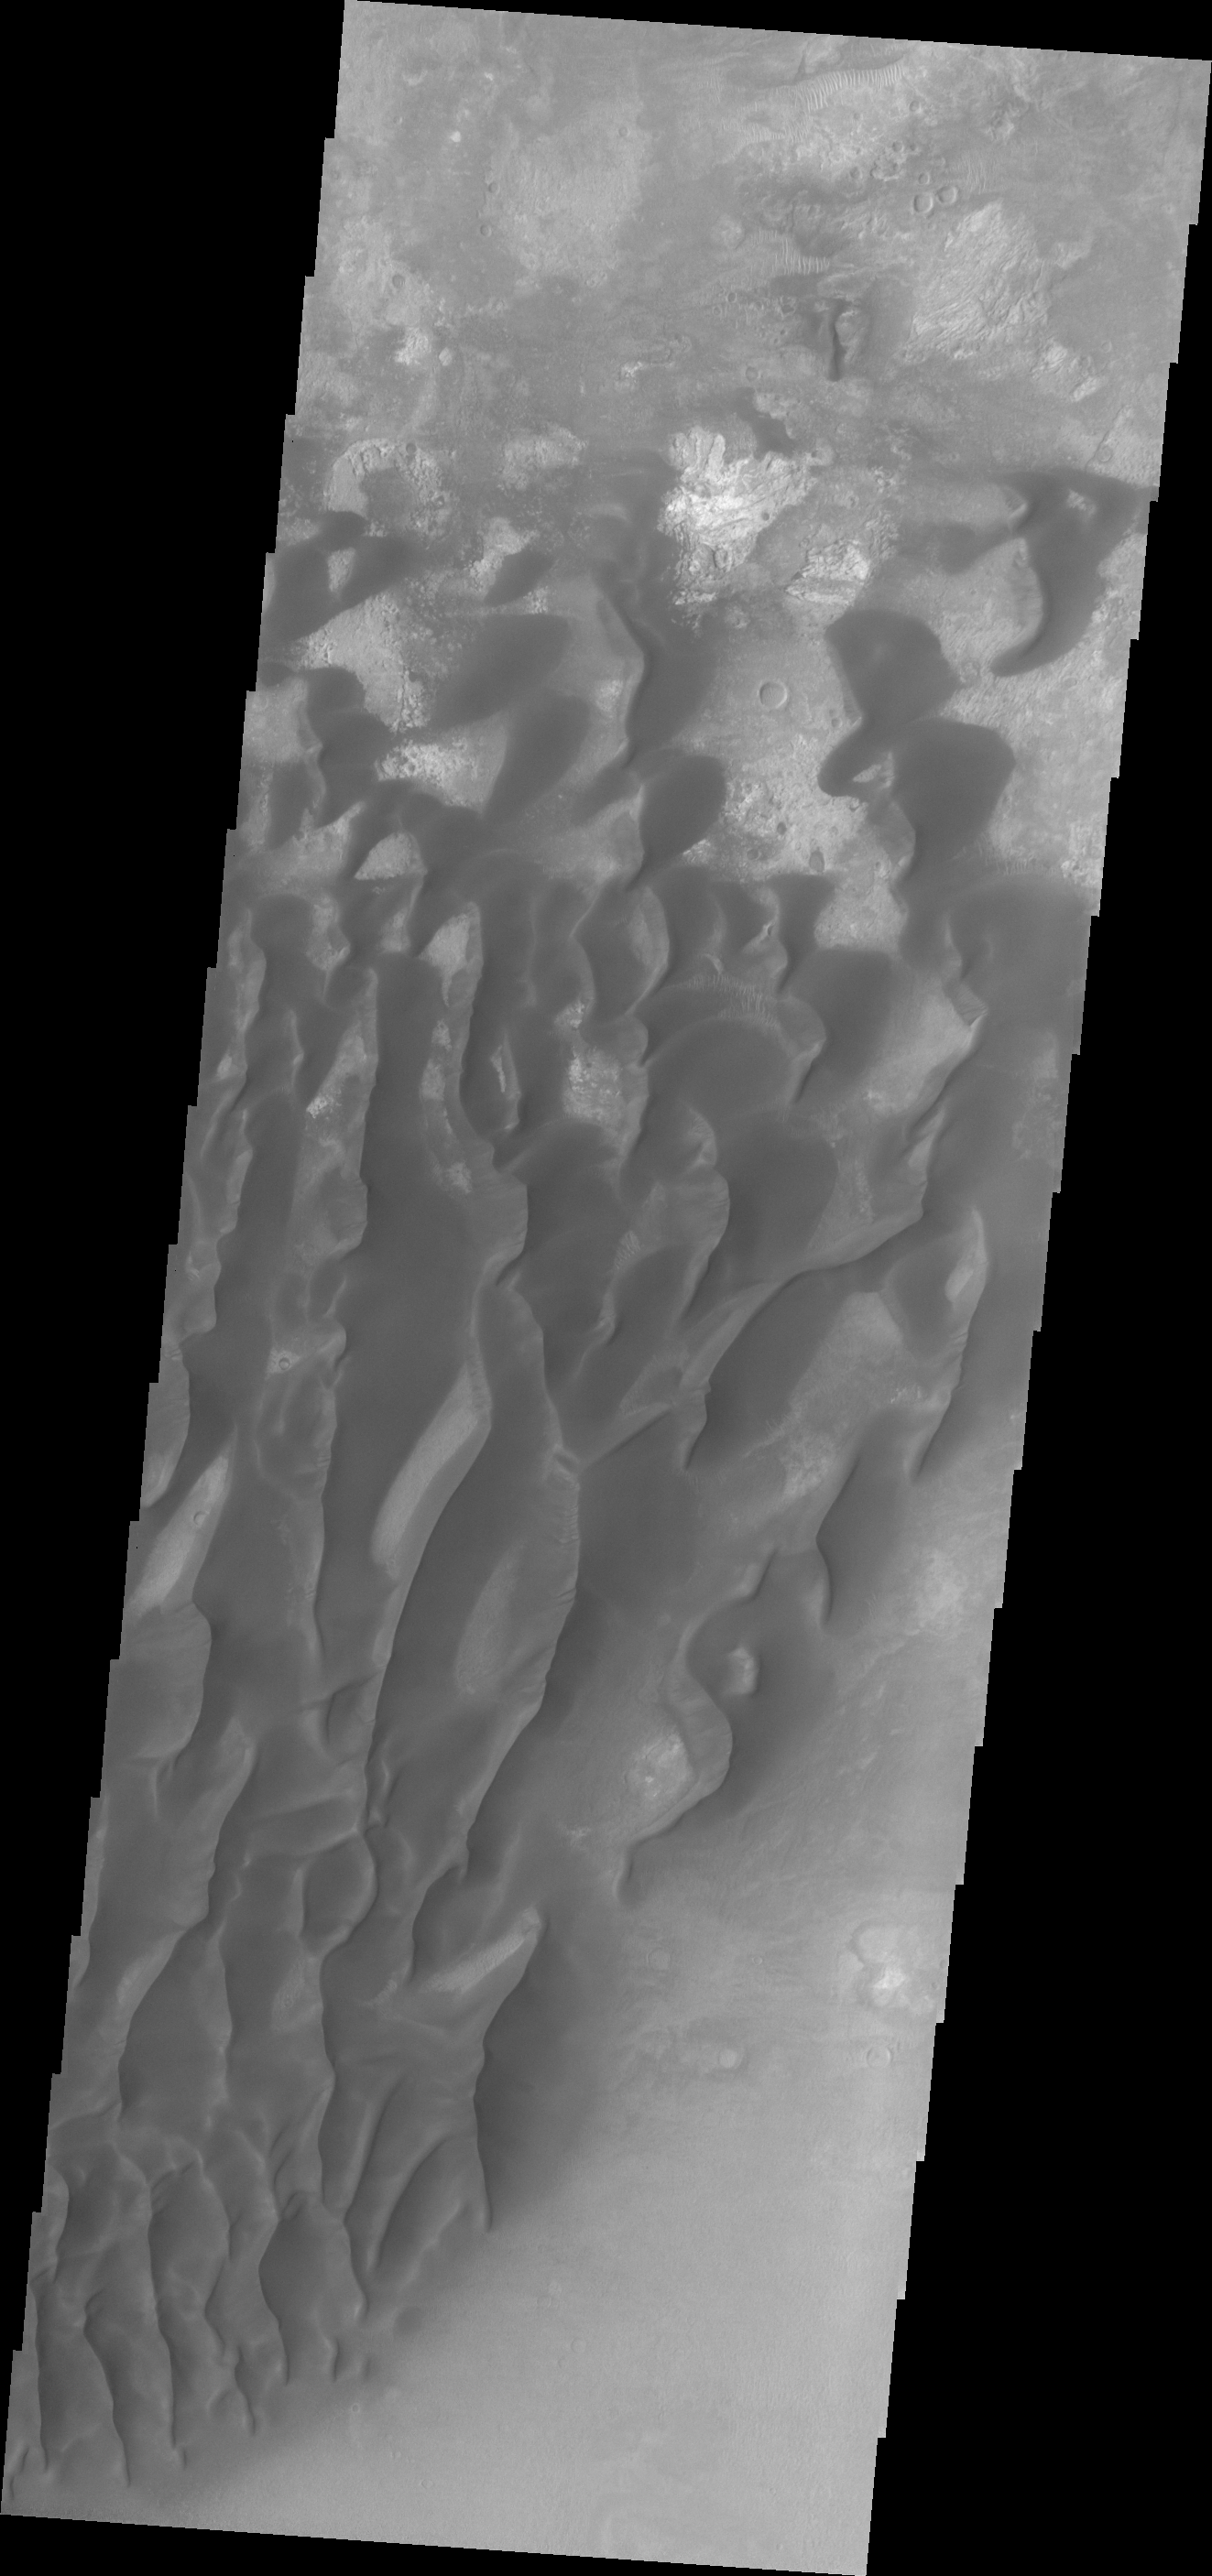

Investigating Mars: Kaiser Crater Dunes

This VIS image of the floor of Kaiser Crater contains several sand dune shapes and sizes. The “whiter” material is the hard crater floor surface.

Kaiser Crater is located in the southern hemisphere in the Noachis region west of Hellas Planitia. Kaiser Crater is just one of several large craters with extensive dune fields on the crater floor. Other nearby dune filled craters are Proctor, Russell, and Rabe. Kaiser Crater is 207 km (129 miles) in diameter. The dunes are located in the southern part of the crater floor.

The Odyssey spacecraft has spent over 15 years in orbit around Mars, circling the planet more than 71,000 times. It holds the record for longest working spacecraft at Mars. THEMIS, the IR/VIS camera system, has collected data for the entire mission and provides images covering all seasons and lighting conditions. Over the years many features of interest have received repeated imaging, building up a suite of images covering the entire feature. From the deepest chasma to the tallest volcano, individual dunes inside craters and dune fields that encircle the north pole, channels carved by water and lava, and a variety of other feature, THEMIS has imaged them all. For the next several months the image of the day will focus on the Tharsis volcanoes, the various chasmata of Valles Marineris, and the major dunes fields. We hope you enjoy these images!

Credit: NASA/JPL-Caltech/ASU